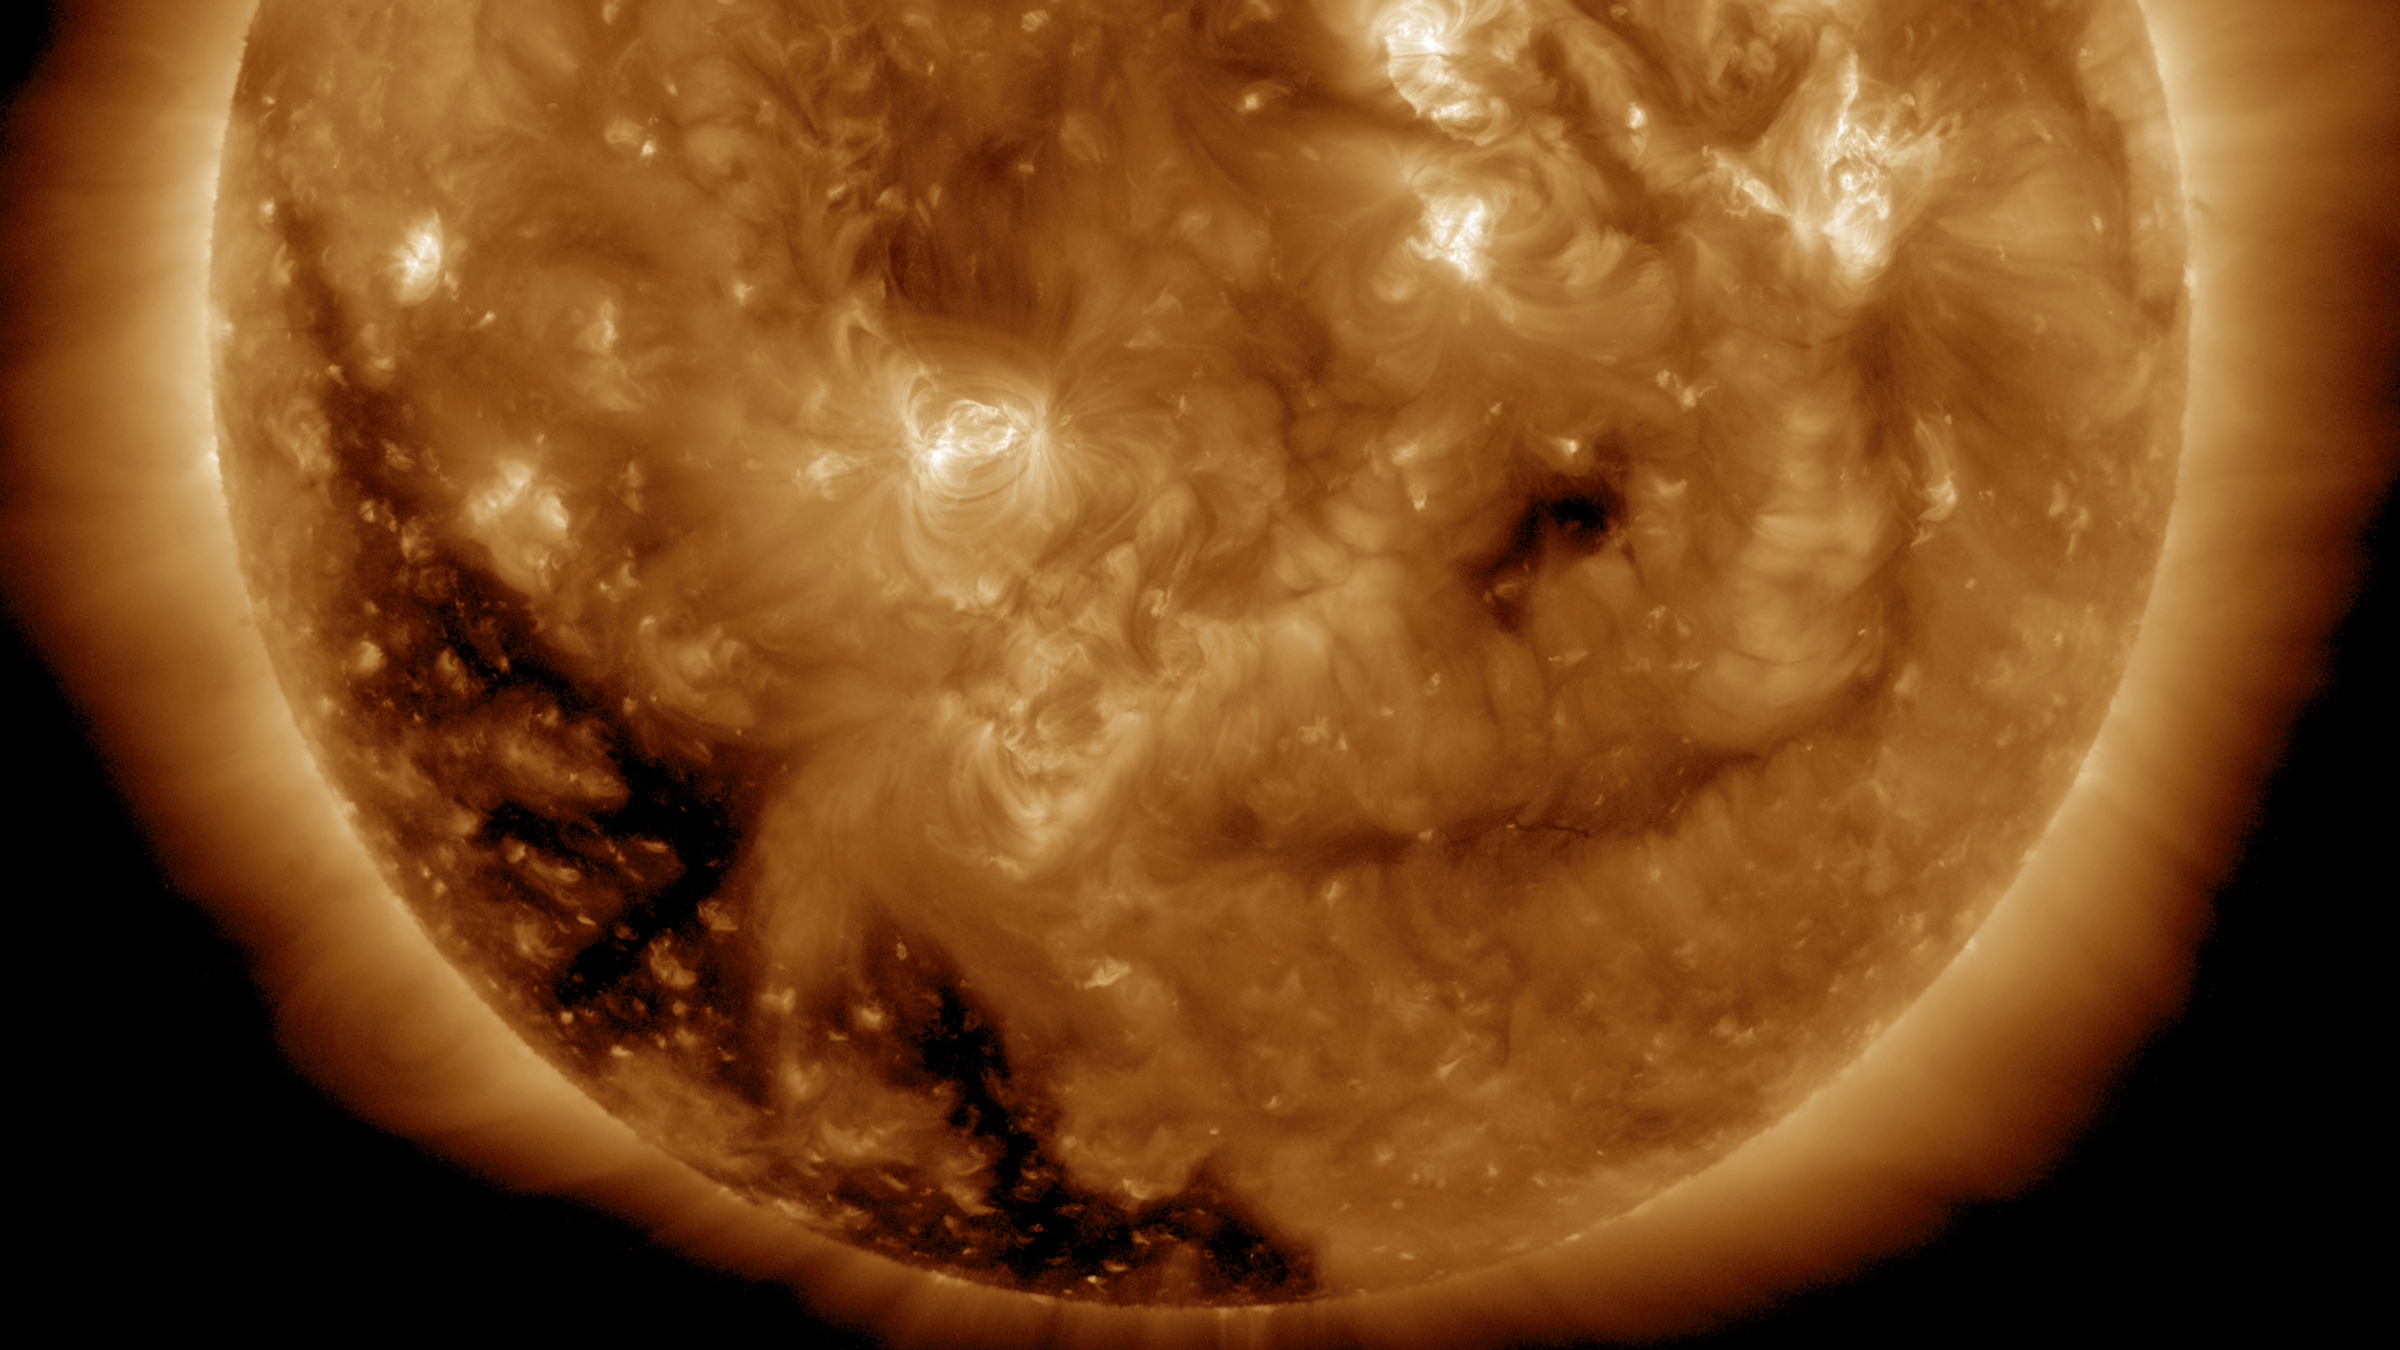

Coronal Hole Coming Around

A substantial coronal hole began to rotate into view over the past few days (Dec. 1-2, 2016). Coronal holes are magnetically open areas of the sun’s magnetic field structure that spew streams of high speed solar wind into space. In about a week or so that coronal hole might send streams of particles in the direction of Earth. Often times these streams can interact with Earth’s magnetosphere and generate aurora. The images were taken in a wavelength of extreme ultraviolet light.

Movies
PIA21208_Cor_hole193_Dec_big.mp4
PIA21208_Cor_hole193_Dec_sm.mp44

SDO is managed by NASA’s Goddard Space Flight Center, Greenbelt, Maryland, for NASA’s Science Mission Directorate, Washington. Its Atmosphere Imaging Assembly was built by the Lockheed Martin Solar Astrophysics Laboratory (LMSAL), Palo Alto, California.

Credit: NASA/GSFC/Solar Dynamics Observatory